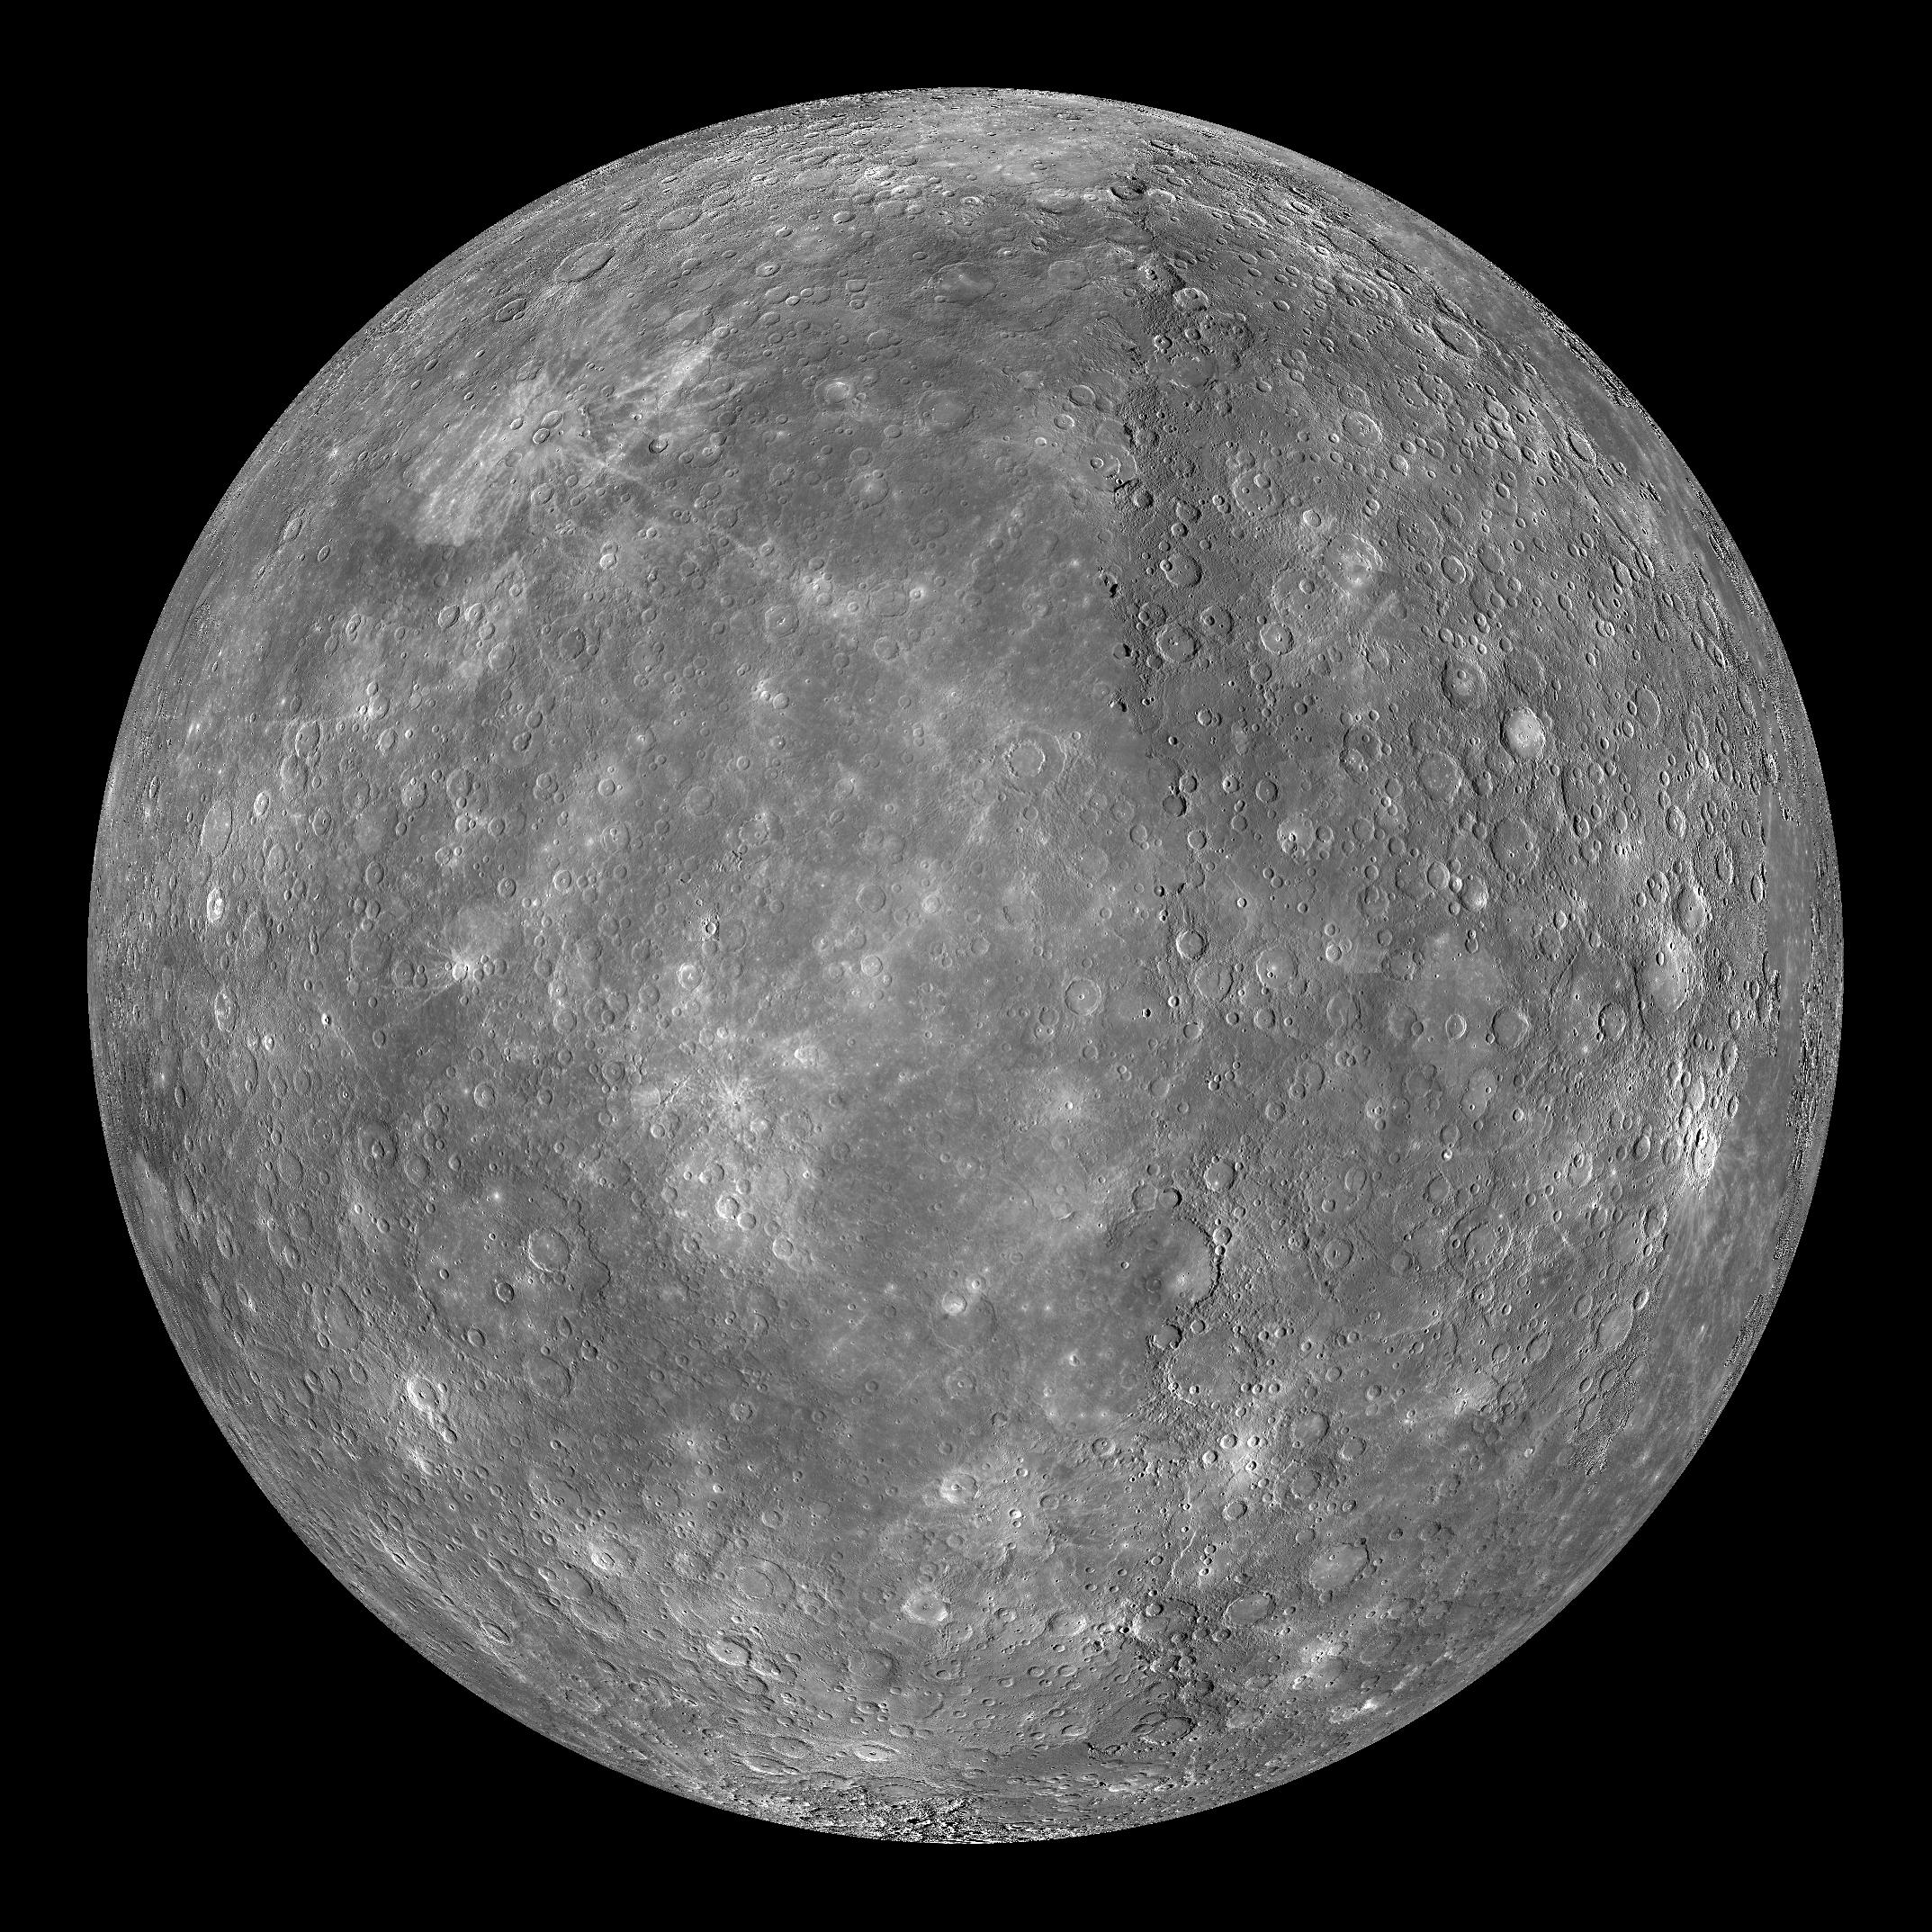

Mercury Globe: 0°N, 270°E

The above image shows an orthographic projection of this global mosaic centered at 0°N, 270°E. Beethoven basin is visible towards the southwest. Kuiper crater appears brighter than its surroundings towards the eastern edge near the equator.

The MESSENGER spacecraft is the first ever to orbit the planet Mercury, and the spacecraft’s seven scientific instruments and radio science investigation are unraveling the history and evolution of the Solar System’s innermost planet. Visit the Why Mercury? section of this website to learn more about the key science questions that the MESSENGER mission is addressing. During the one-year primary mission, MDIS is scheduled to acquire more than 75,000 images in support of MESSENGER’s science goals.

Instrument: Narrow Angle Camera (NAC) and Wide Angle Camera (WAC) of the Mercury Dual Imaging System (MDIS)
Resolution: 2.5 km/pixel
Scale: Mercury’s diameter is 4880 kilometers (3030 miles)
Map Projection: orthographic
Center Latitude: 0°
Center Longitude: 270°

These images are from MESSENGER, a NASA Discovery mission to conduct the first orbital study of the innermost planet, Mercury. For information regarding the use of images, see the MESSENGER image use policy.

Credit: NASA/Johns Hopkins University Applied Physics Laboratory/Carnegie Institution of Washington